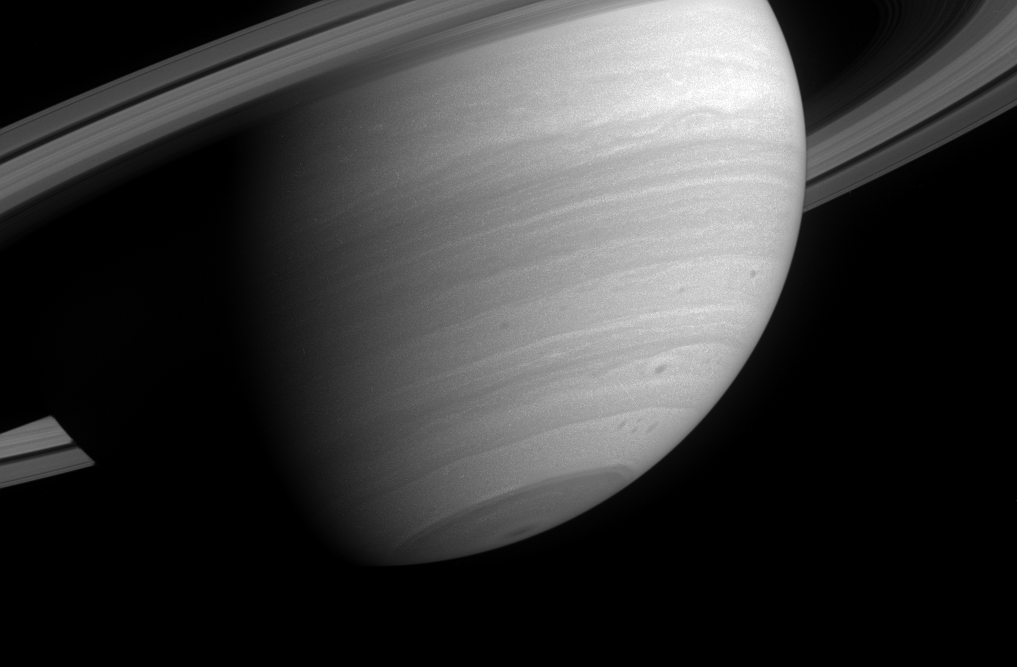

Sunlit South

This poetic wide-angle camera view of Saturn reveals several small, dark storms in the southern latitudes, where storm activity has been prevalent since before Cassini arrived in orbit.

Also notable here is the semi-transparent C ring, which is visible against the backdrop of the planet.

The image was taken in visible light with the Cassini spacecraft wide-angle camera on April 23, 2005, through a filter sensitive to wavelengths of infrared light centered at 1028 nanometers and at a distance of approximately 2.4 million kilometers (1.5 million miles) from Saturn. The image scale is 142 kilometers (88 miles) per pixel.

Credit: NASA/JPL/Space Science Institute